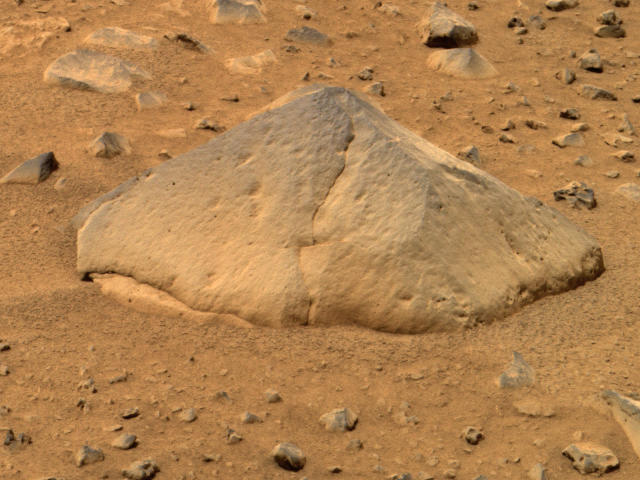

“They of the Great Rocks”-2

This approximate true color image taken by the panoramic camera onboard the Mars Exploration Rover Spirit shows “Adirondack,” the rover’s first target rock. Spirit traversed the sandy martian terrain at Gusev Crater to arrive in front of the football-sized rock on Sunday, Jan. 18, 2004, just three days after it successfully rolled off the lander. The rock was selected as Spirit’s first target because its dust-free, flat surface is ideally suited for grinding. Clean surfaces also are better for examining a rock’s top coating. Scientists named the angular rock after the Adirondack mountain range in New York. The word Adirondack is Native American and is interpreted by some to mean “They of the great rocks.”

Credit: NASA/JPL/Cornell